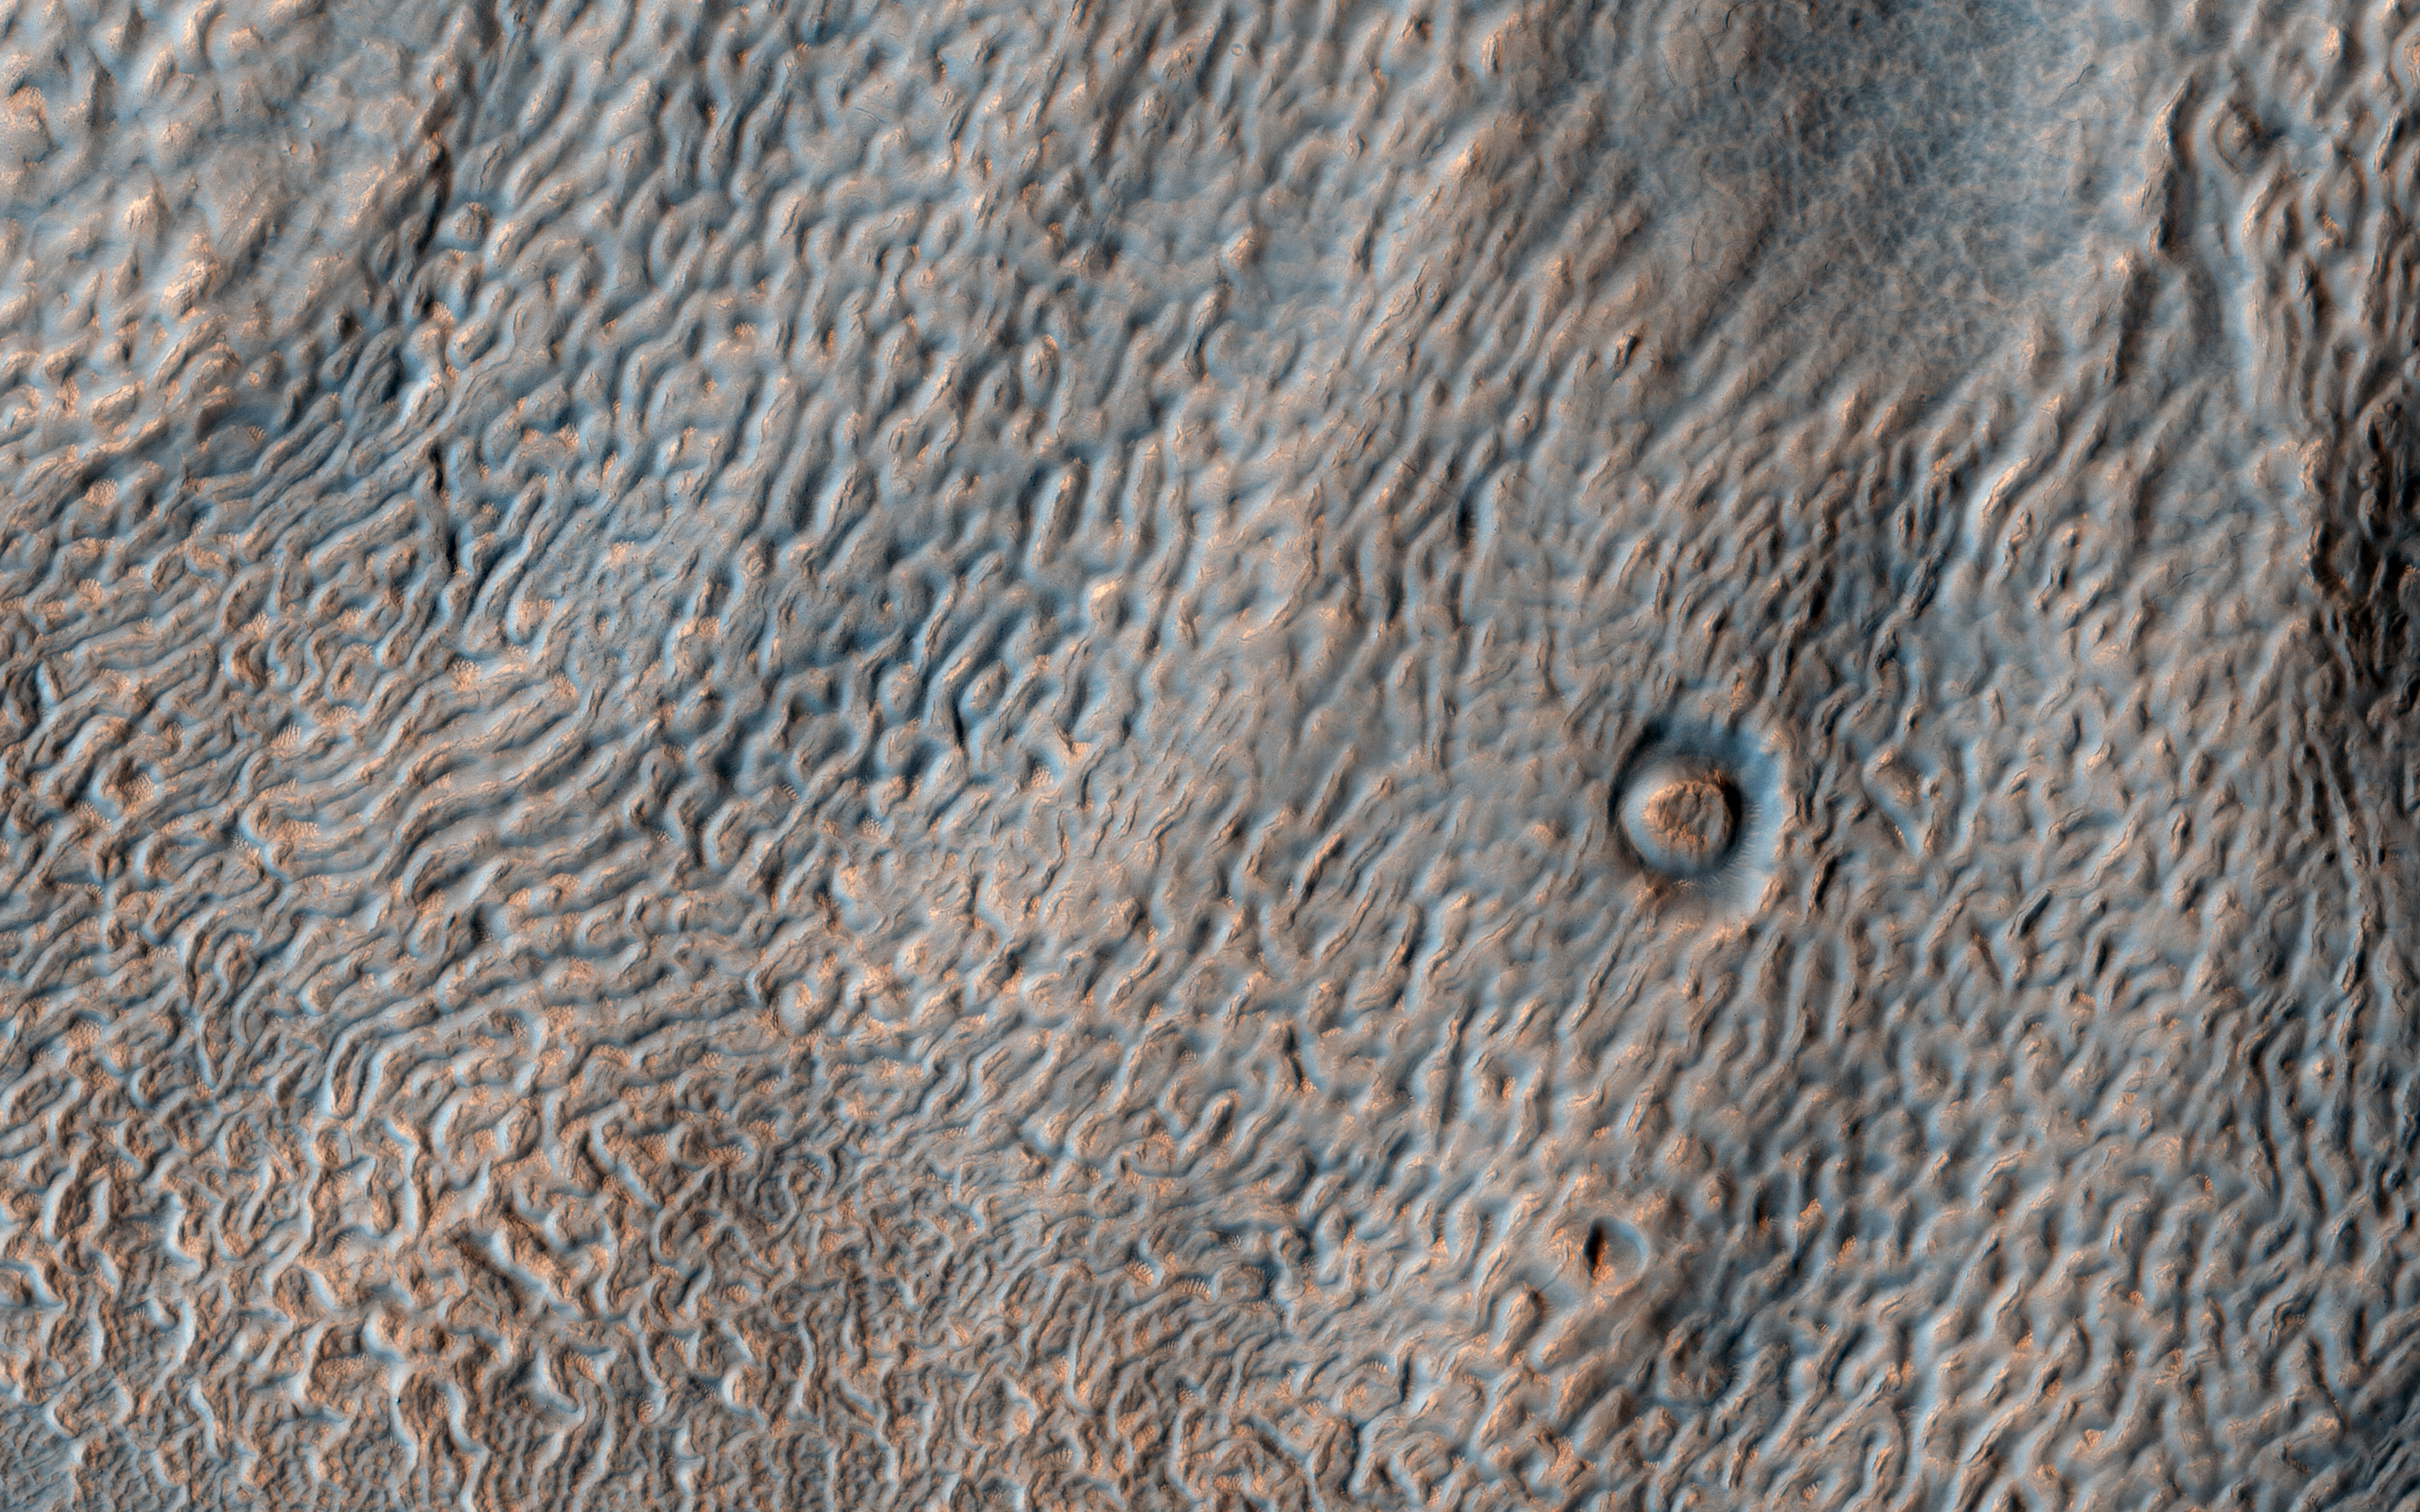

Textures in Deuteronilus Mensae

This enhanced color image from NASA’s Mars Reconnaissance Orbiter shows the surface of a lobate debris apron in the Deuteronilus Mensae region of Mars, on the boundary between the Northern plains and Southern lowlands. These lobe-shaped formations commonly emanate from mesas in this region and have pitted, lineated textures that suggest the flow of water ice.

Results from the SHARAD (SHAllow RADar) instrument on MRO indicate that lobate debris aprons in Deuteronilus Mensae, similar to those visible here, are composed of material dominated by ice and are interpreted to be potential debris-covered glaciers or rock glaciers.

These debris apron surfaces are also covered by an ice-rich deposit that we’ve observed draping over entire regions in the mid-latitudes of Mars. It is this mantling deposit that filled in the crater, with its subsequent removal around the outer margins, probably due to differential sublimation of the ice. The same textures in the center of the crater are like those of the surrounding terrain.

The map is projected here at a scale of 25 centimeters (9.8 inches) per pixel. [The original image scale is 30.1 centimeters (11.9 inches) per pixel (with 1 x 1 binning); objects on the order of 90 centimeters (35.4 inches) across are resolved.] North is up.

The University of Arizona, Tucson, operates HiRISE, which was built by Ball Aerospace & Technologies Corp., Boulder, Colo. NASA’s Jet Propulsion Laboratory, a division of Caltech in Pasadena, California, manages the Mars Reconnaissance Orbiter Project for NASA’s Science Mission Directorate, Washington.

Credit: NASA/JPL-Caltech/Univ. of Arizona